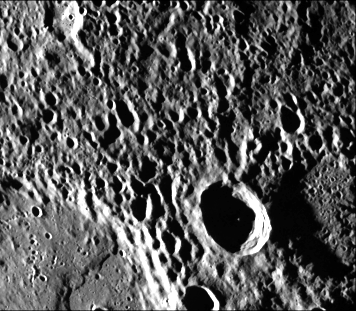

Mercury’s Densely Cratered Surface

Mariner 10 took this picture (FDS 27465) of the densely cratered surface of Mercury when the spacecraft was 18,200 kilometers (8085 miles) from the planet on March 29. The dark line across top of picture is a “dropout” of a few TV lines of data. At lower left, a portion of a 61 kilometer (38 mile) crater shows a flow front extending across the crater floor and filling more than half of the crater. The smaller, fresh crater at center is about 25 kilometers (15 miles) in diameter. Craters as small as one kilometer (about one-half mile) across are visible in the picture.

The Mariner 10 mission, managed by the Jet Propulsion Laboratory for NASA’s Office of Space Science, explored Venus in February 1974 on the way to three encounters with Mercury-in March and September 1974 and in March 1975. The spacecraft took more than 7,000 photos of Mercury, Venus, the Earth and the Moon.

Credit: NASA/JPL